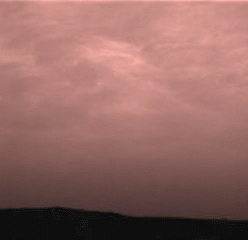

Clouds over the Eastern Martian Horizon

Pink stratus clouds are coming from the northeast at about 15 miles per hour (6.7 meters/second) at an approximate height of ten miles (16 kilometers) above the surface. The clouds consist of water ice condensed on reddish dust particles suspended in the atmosphere. Clouds on Mars are sometimes localized and can sometimes cover entire regions, but have not yet been observed to cover the entire planet. The image was taken by the Imager for Mars Pathfinder (IMP) on Sol 16 about forty minutes before sunrise showing areas of the eastern Martian horizon.

Mars Pathfinder is the second in NASA’s Discovery program of low-cost spacecraft with highly focused science goals. The Jet Propulsion Laboratory, Pasadena, CA, developed and manages and Mars Pathfinder mission for NASA’s Office of Space Science, Washington, D.C. JPL is an operating division of the California Institute of Technology (Caltech). The Imager for Mars Pathfinder (IMP) was developed by the University of Arizona Lunar and Planetary Laboratory under contract to JPL. Peter Smith is the Principal Investigator.

Photojournal note: Sojourner spent 83 days of a planned seven-day mission exploring the Martian terrain, acquiring images, and taking chemical, atmospheric and other measurements. The final data transmission received from Pathfinder was at 10:23 UTC on September 27, 1997. Although mission managers tried to restore full communications during the following five months, the successful mission was terminated on March 10, 1998.

Credit: NASA/JPL/University of Arizona